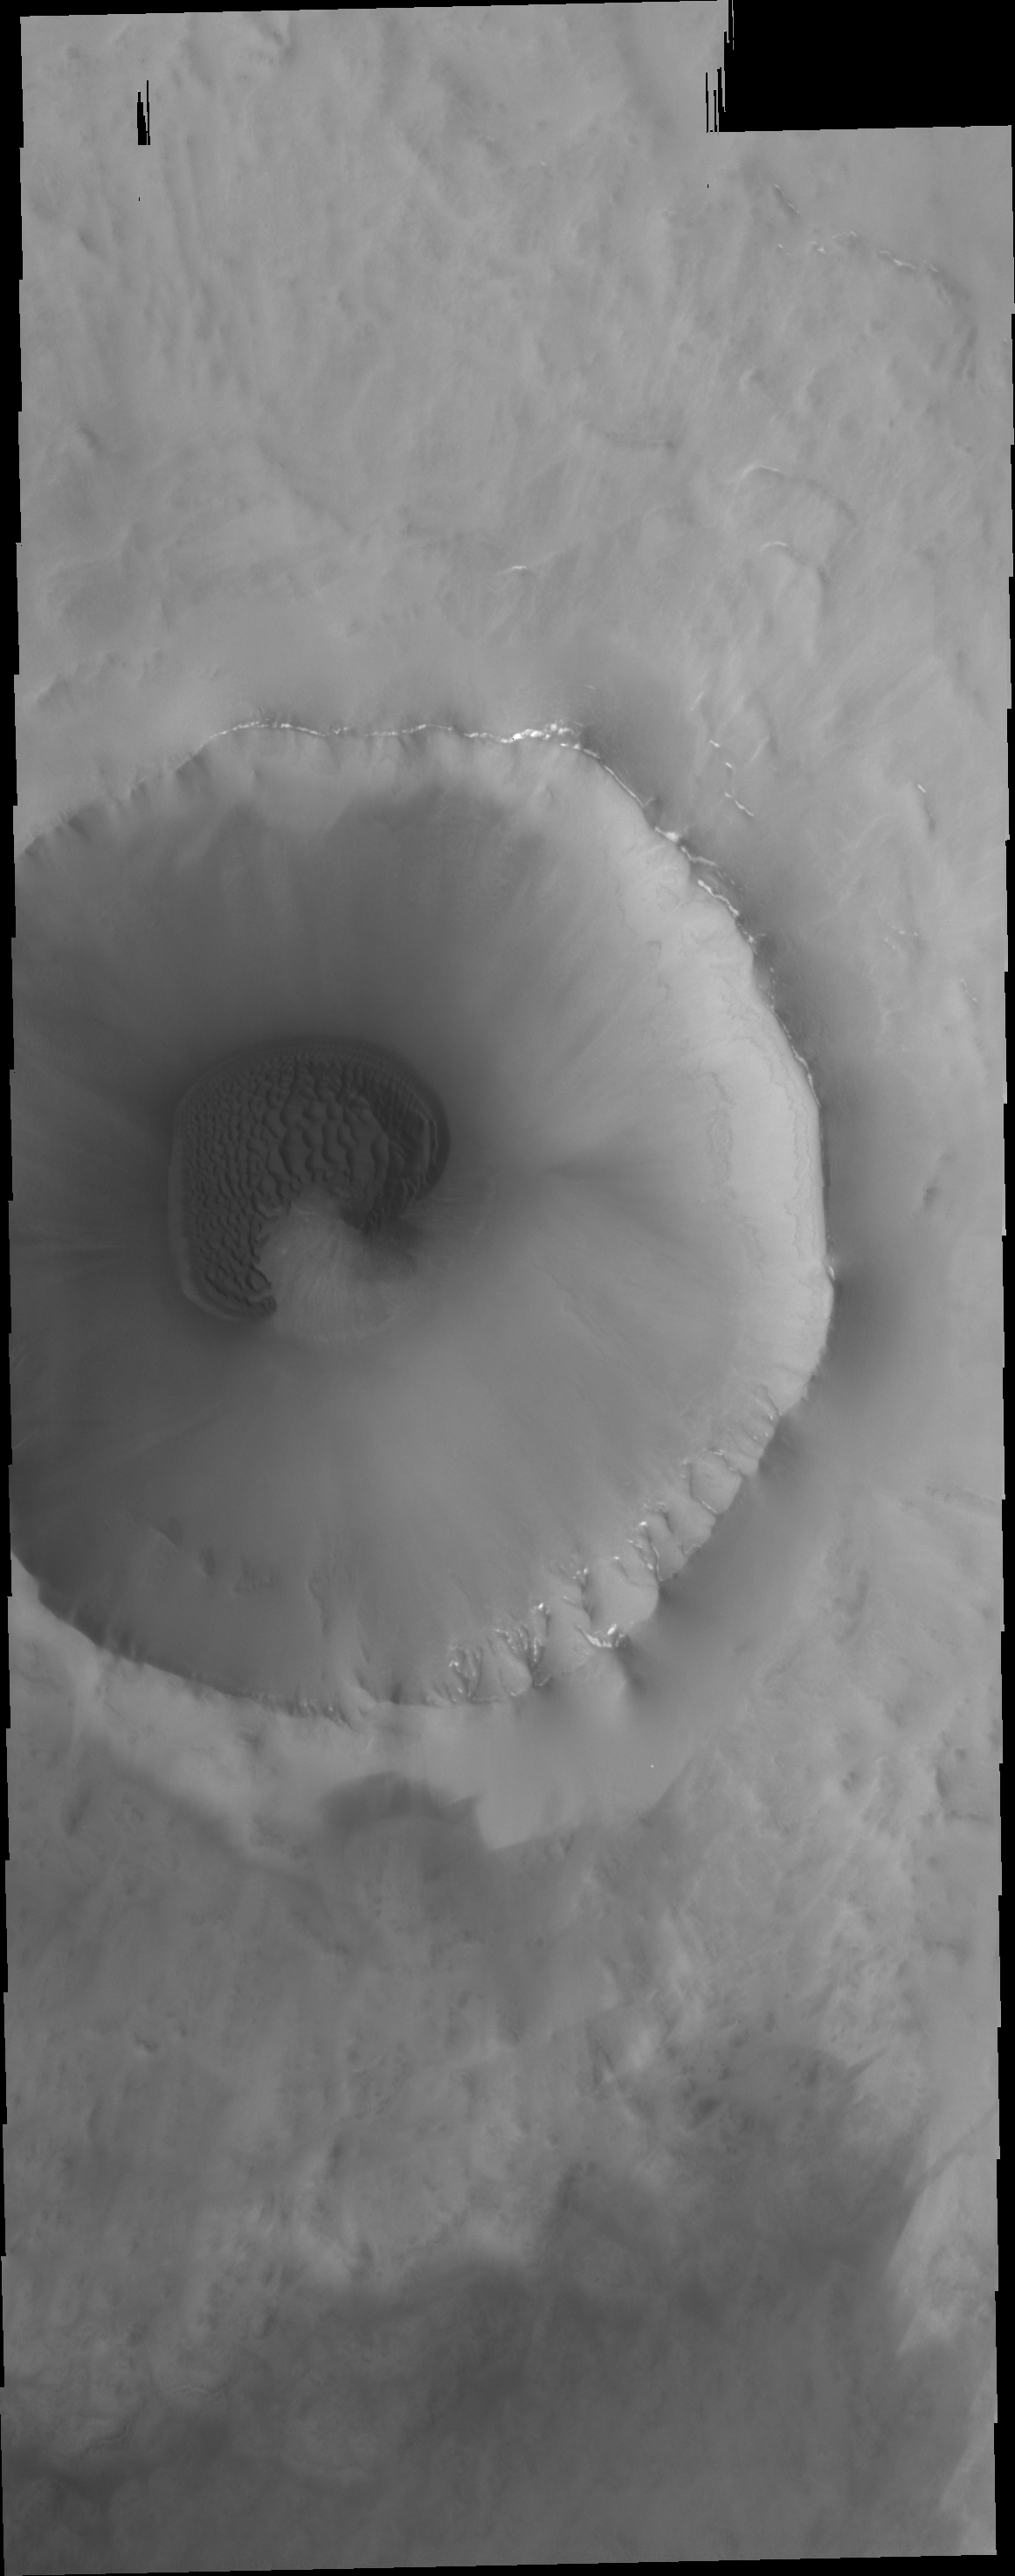

Dunes

This unnamed crater in the far northern lowlands contains a sand sheet with dune forms on its floor. Many craters this close to the pole contain similar dune fields.

Credit: NASA/JPL/ASU